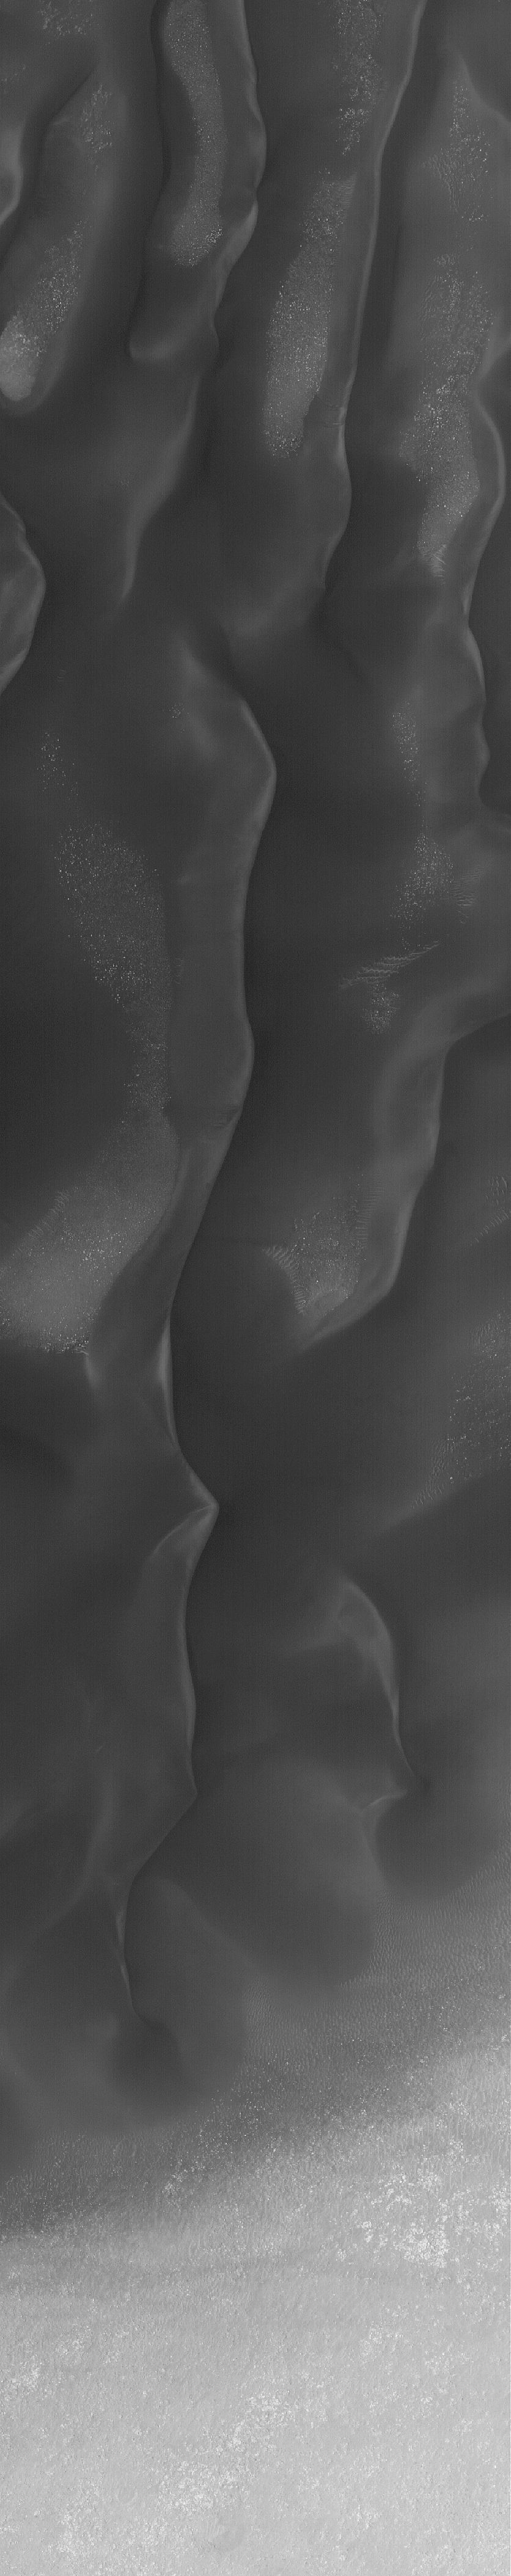

Dunes in Noachis

2 January 2006
This Mars Global Surveyor (MGS) Mars Orbiter Camera (MOC) image shows a portion of a dark sand dune field in a crater in the Noachis Terra region. Martian dunes are darker than their typical terrestrial counterparts because they contain minerals with a higher abundance of iron and magnesium, and somewhat lower amounts of silica.

Location near: 45.4°S, 331.1°W
Image width: ~3 km (~1.9 mi)
Illumination from: upper left
Season: Southern Spring

Credit: NASA/JPL/Malin Space Science Systems